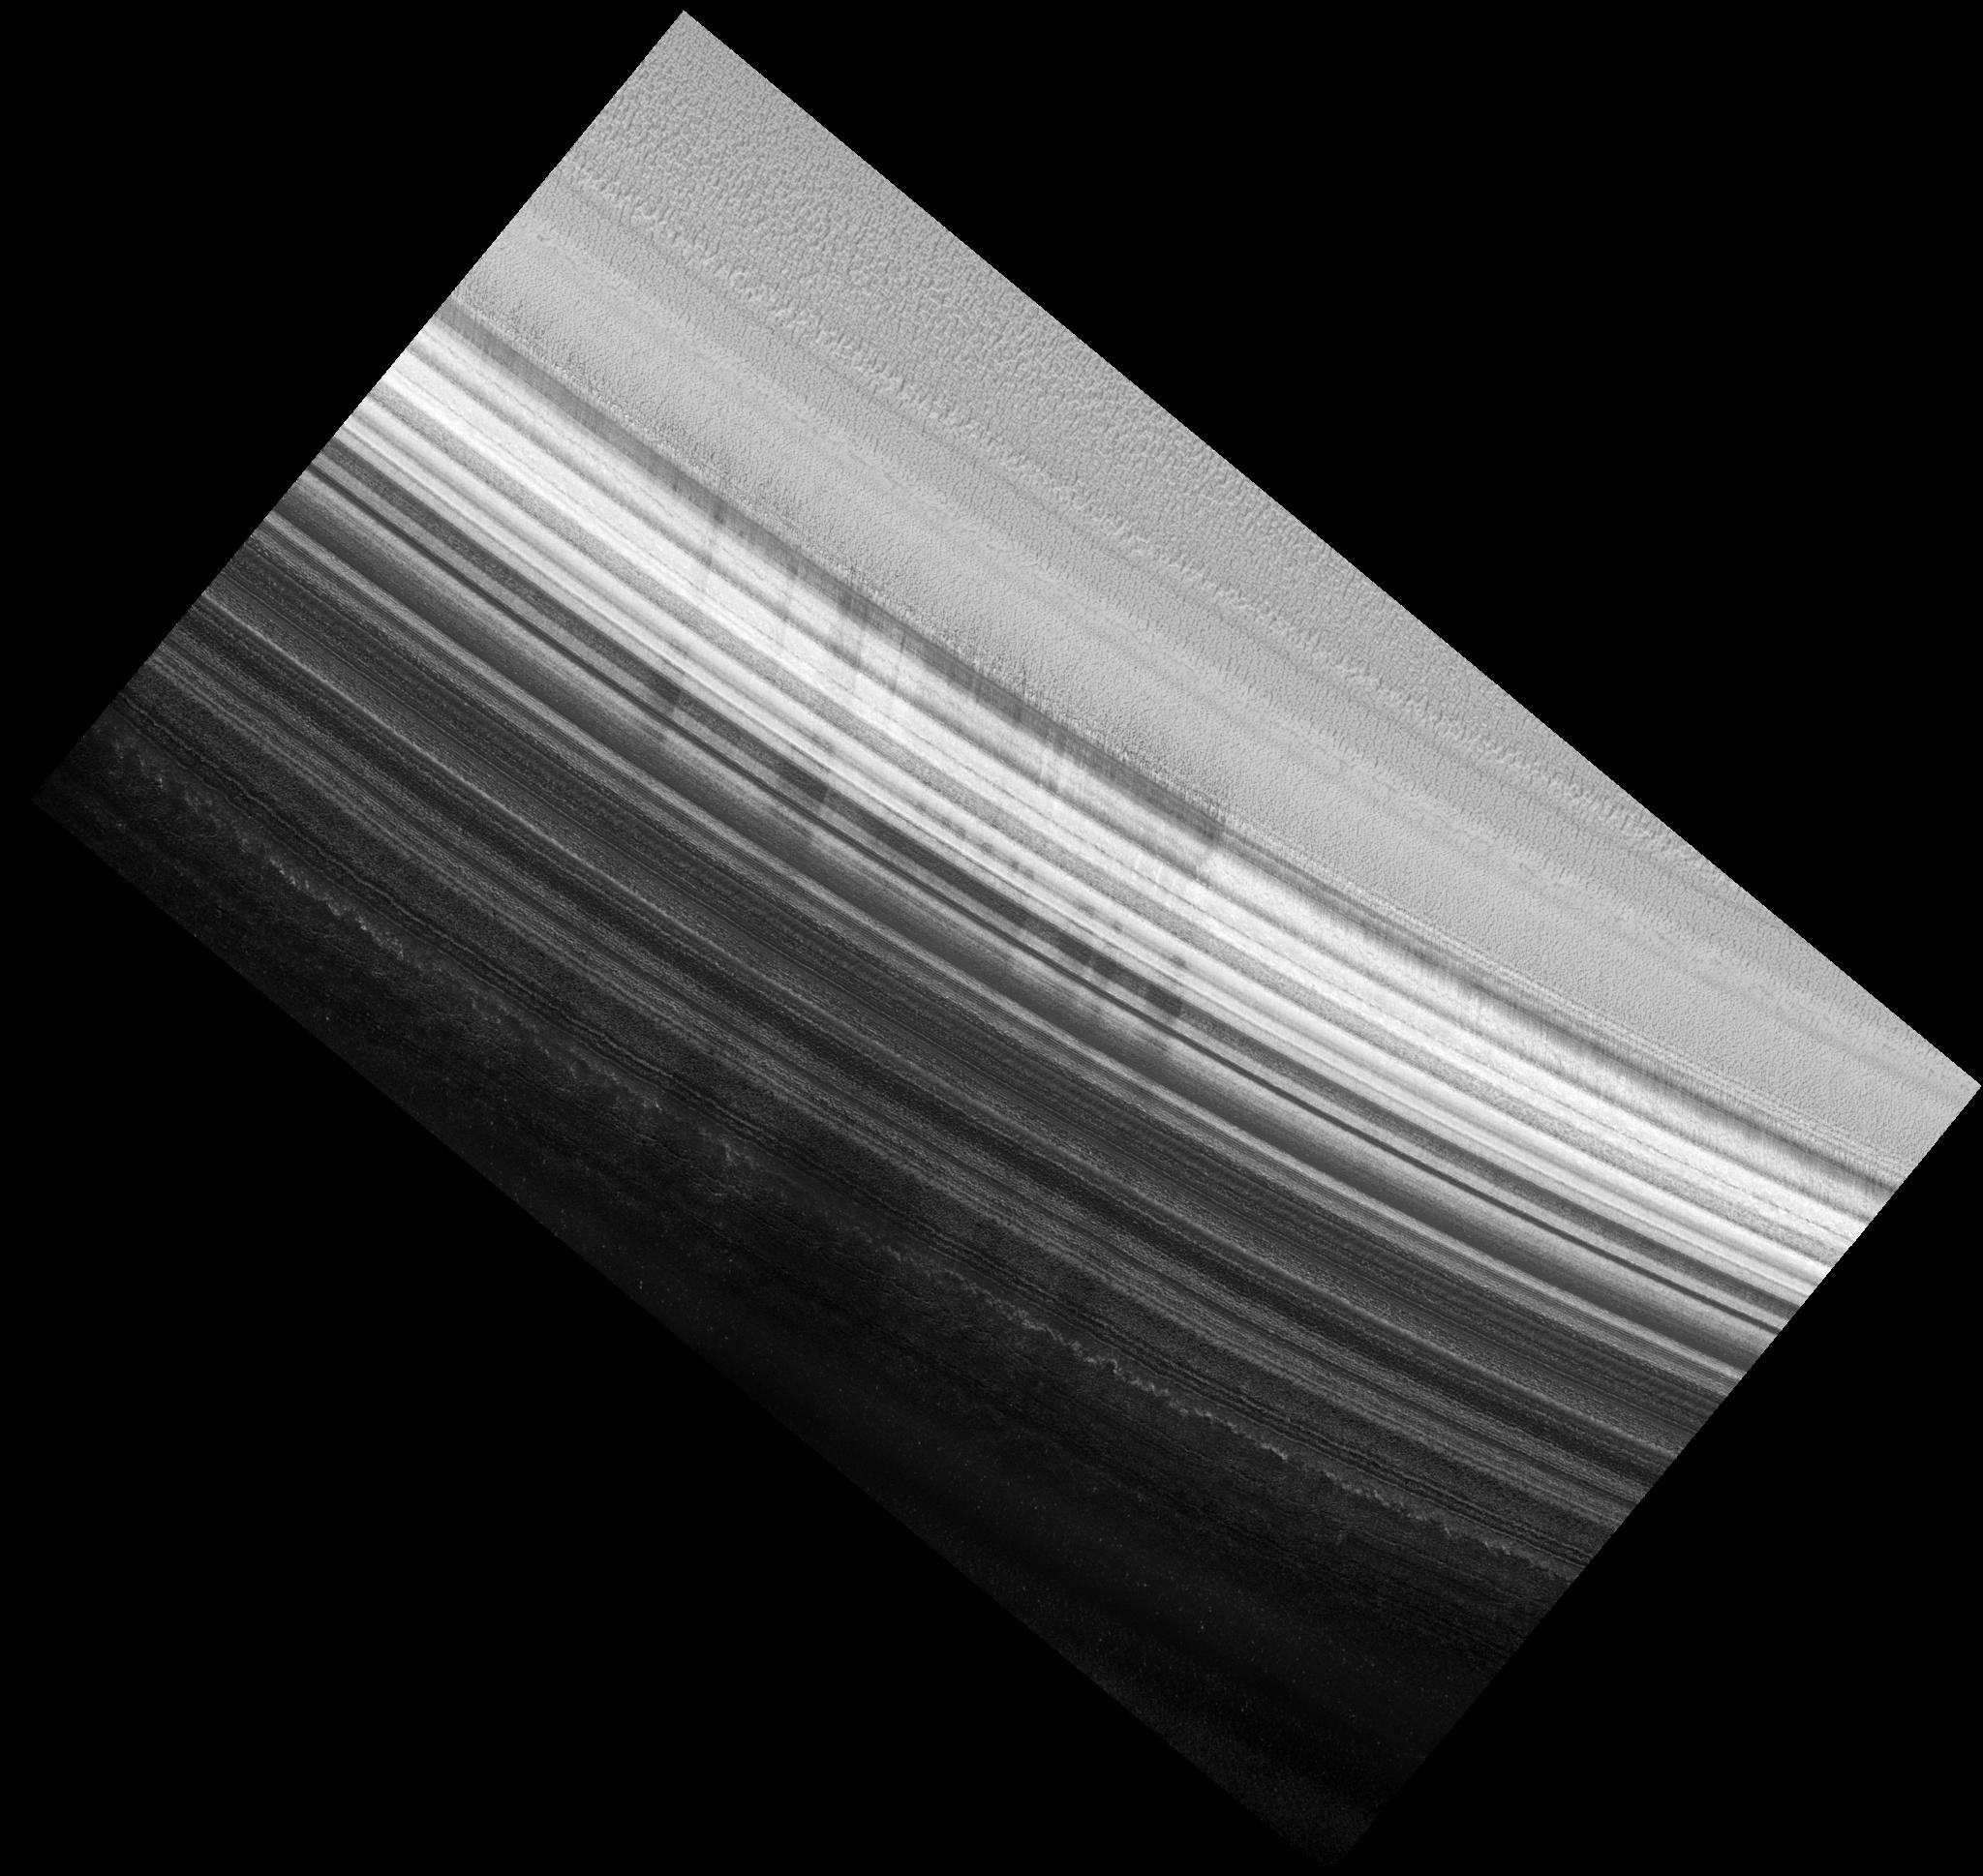

North Polar Layered Deposits Exposed Wall

Image PSP_001488_2665 was taken by the High Resolution Imaging Science Experiment (HiRISE) camera onboard the Mars Reconnaissance Orbiter spacecraft on November 20, 2006. The complete image is centered at 86.5 degrees latitude, 80.0 degrees East longitude. The range to the target site was 317.1 km (198.2 miles). At this distance the image scale is 31.7 cm/pixel (with 1 x 1 binning) so objects ~95 cm across are resolved. The image shown here has been map-projected to 25 cm/pixel. The image was taken at a local Mars time of 12:11 PM and the scene is illuminated from the west with a solar incidence angle of 70 degrees, thus the sun was about 20 degrees above the horizon. At a solar longitude of 138.2 degrees, the season on Mars is Northern Summer.

NASA’s Jet Propulsion Laboratory, a division of the California Institute of Technology in Pasadena, manages the Mars Reconnaissance Orbiter for NASA’s Science Mission Directorate, Washington. Lockheed Martin Space Systems, Denver, is the prime contractor for the project and built the spacecraft. The High Resolution Imaging Science Experiment is operated by the University of Arizona, Tucson, and the instrument was built by Ball Aerospace and Technology Corp., Boulder, Colo.

Credit: NASA/JPL/Univ. of Arizona